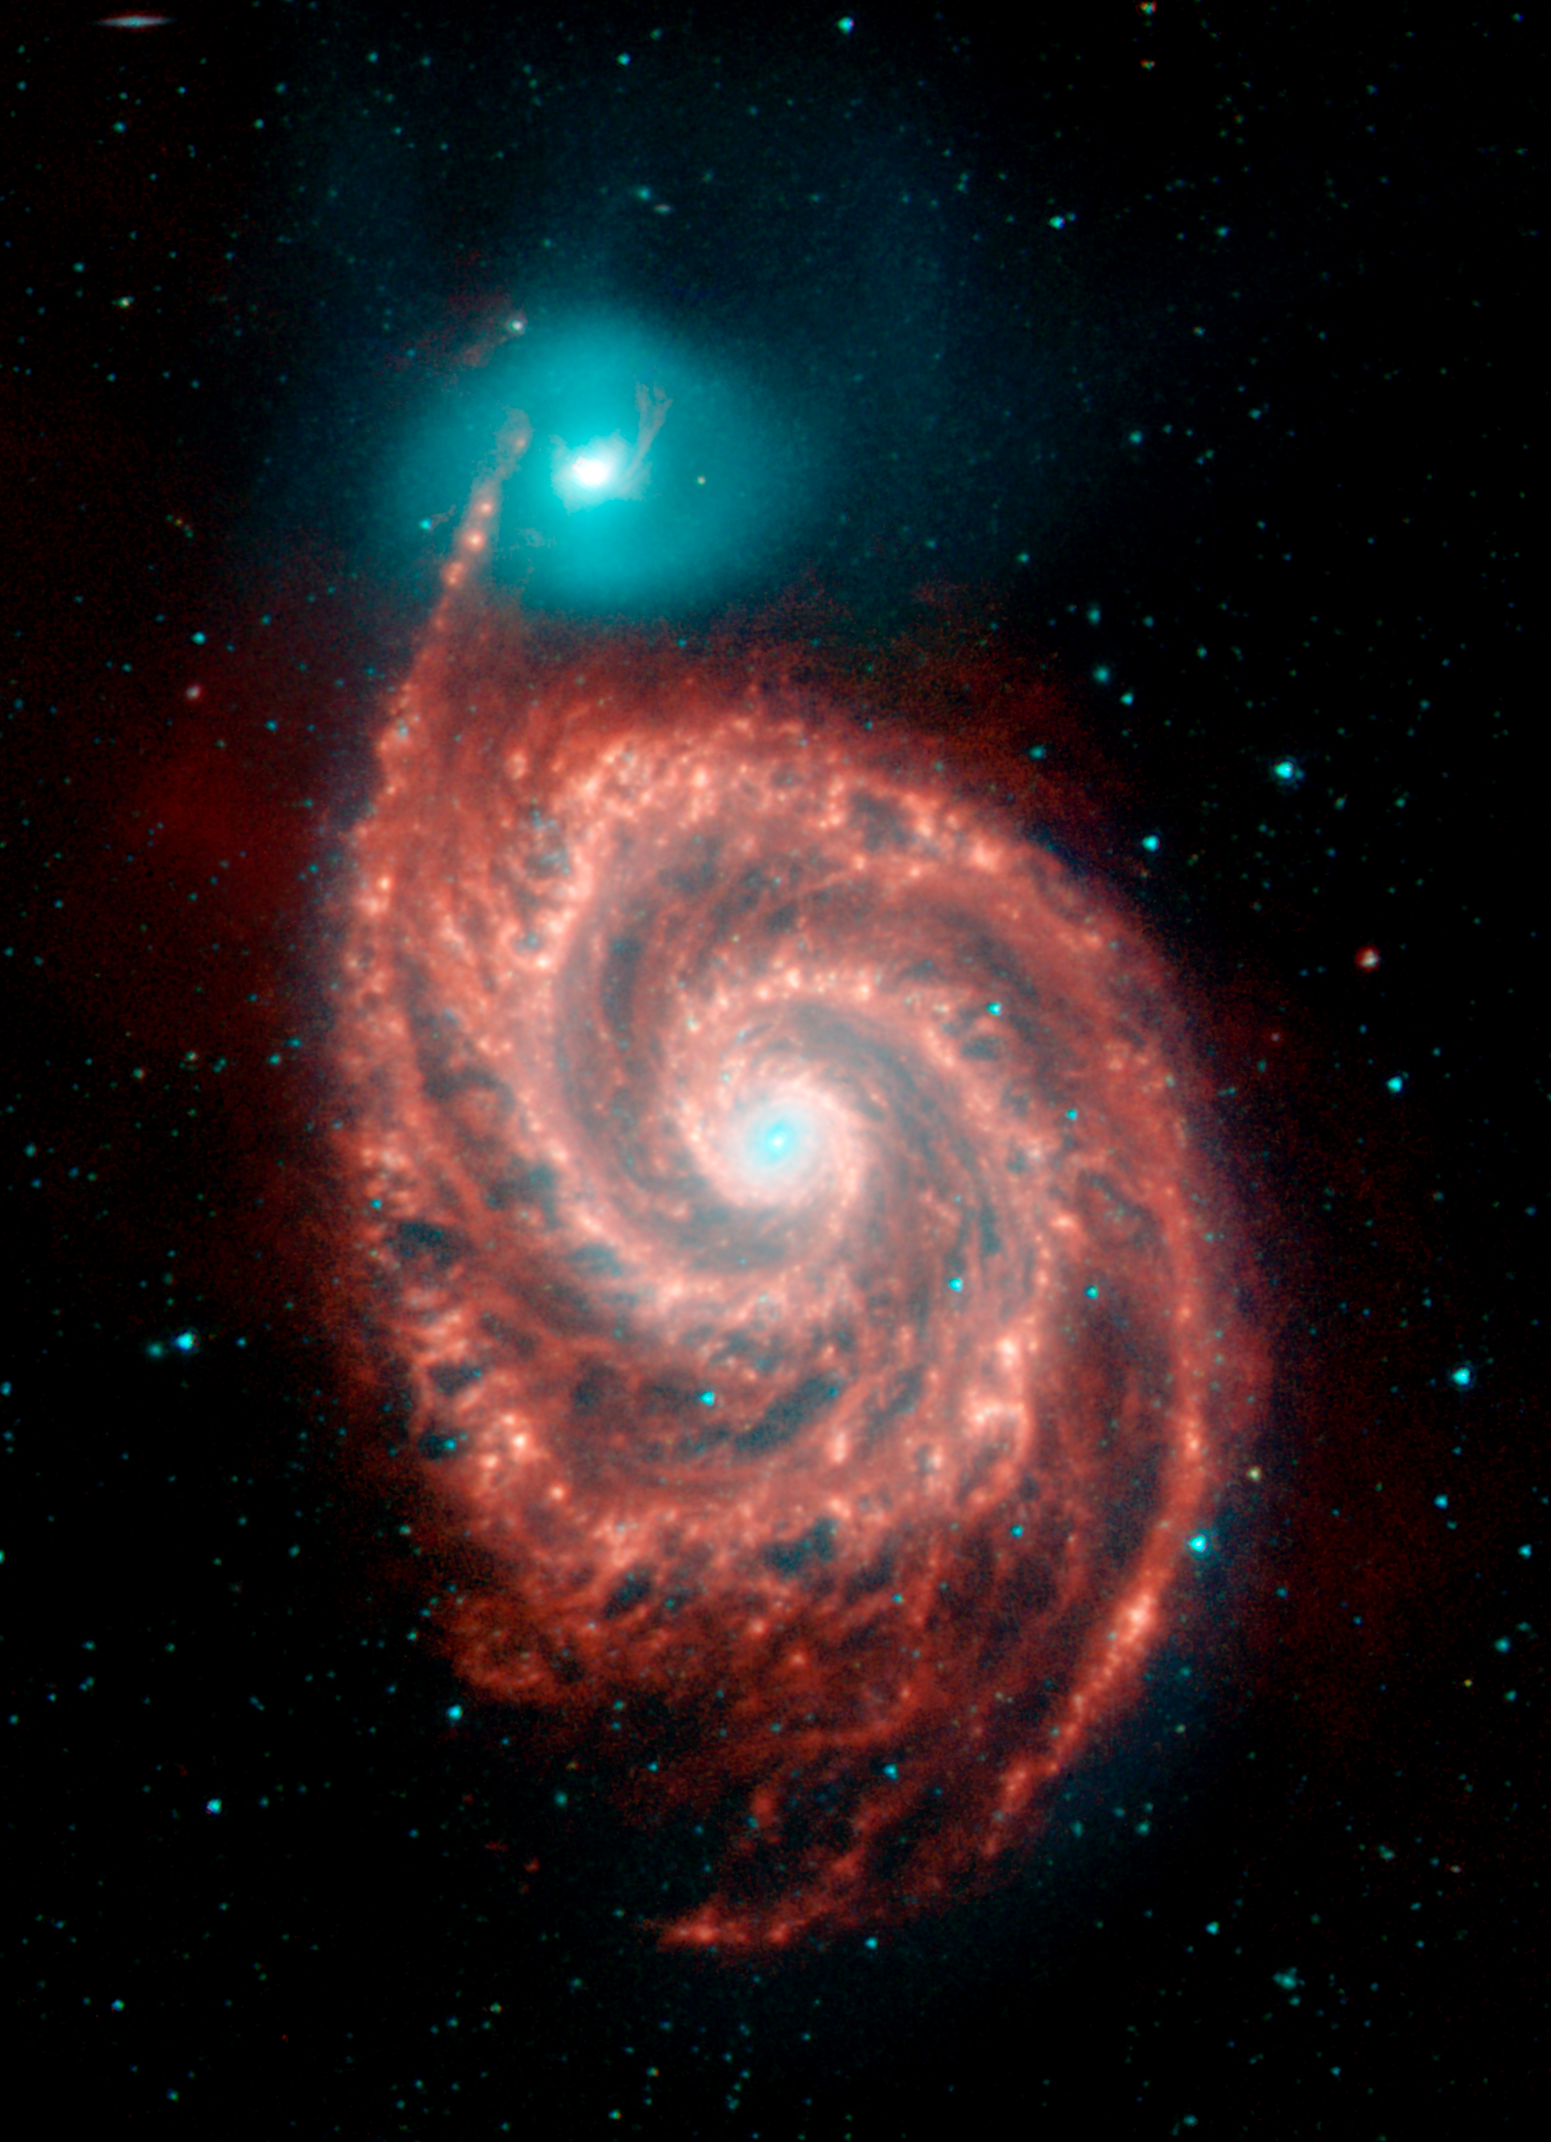

Spitzer View of the Spiral Galaxy M51 ("Whirlpool Galaxy")

NASA's Spitzer Space Telescope has captured these infrared images of the "Whirlpool Galaxy," revealing strange structures bridging the gaps between the dust-rich spiral arms, and tracing the dust, gas and stellar populations in both the bright spiral galaxy and its companion.

The Spitzer image is a four-color composite of invisible light, showing emissions from wavelengths of 3.6 microns (blue), 4.5 microns (green), 5.8 microns (orange) and 8.0 microns (red). These wavelengths are roughly 10 times longer than those seen by the human eye.

The light seen in the images originates from very different sources. At shorter wavelengths (3.6 to 4.5 microns), the light comes mainly from stars. This starlight fades at longer wavelengths (5.8 to 8.0 microns), where we see the glow from clouds of interstellar dust. This dust consists mainly of a variety of carbon-based organic molecules known collectively as polycyclic aromatic hydrocarbons. Wherever these compounds are found, there will also be dust granules and gas, which provide a reservoir of raw materials for future star formation.

Particularly puzzling are the large number of thin filaments of red emission seen in the infrared data between the arms of the large spiral galaxy. In contrast to the beady nature of the dust emission seen in the arms themselves, these spoke-like features are thin and regular, and prevalent in the gaps all over the face of the galaxy.

Also of interest is the contrast in the distributions of dust and stars between the spiral and its faint companion. While the spiral is rich in dust, bright in the longer infrared wavebands, and actively forming new stars, its blue companion shows little infrared emission and hosts an older stellar population. The spectacular whirlpool structure and star formation in M51 are thought to be triggered by an ongoing collision with its companion. Understanding the impact on star formation by the interaction of galaxies is one of the goals of these observations.

The targeted galaxy is known by various names: M51 from its Messier catalog designation, and also as NGC 5194. M51 was one of the original discoveries of Charles Messier, found in October 1773 while he was observing a faint comet. The Messier catalogue of galaxies is named after him. Colloquially, M51 is also known as the "Whirlpool Galaxy", or "Rosse's Galaxy," after Lord Rosse, who first detected galaxy spiral structure in his observations of M51. The companion, NGC 5195, was discovered in 1781 by Pierre Mechain.

The Whirlpool galaxy is a favorite target for amateur and professional astronomers, alike, and was the first light target for the Infrared Space Observatory. Found in the constellation Canes Venatici, M51 is 37 million light-years away..

The Spitzer observations of M51 are part of a large 500-hour science project, known as the Spitzer Infrared Nearby Galaxy Survey, which will comprehensively study 75 nearby galaxies with infrared imaging and spectroscopy. From these data, astronomers will probe the physical processes connecting star formation to the properties of galaxies. This information will provide a vital foundation of data, diagnostic tools, and astrophysical inputs for understanding the distant universe, ultraluminous galaxies, and the formation and evolution of galaxies.

Credit: NASA/JPL-Caltech/R. Kennicutt (Univ. of Arizona)